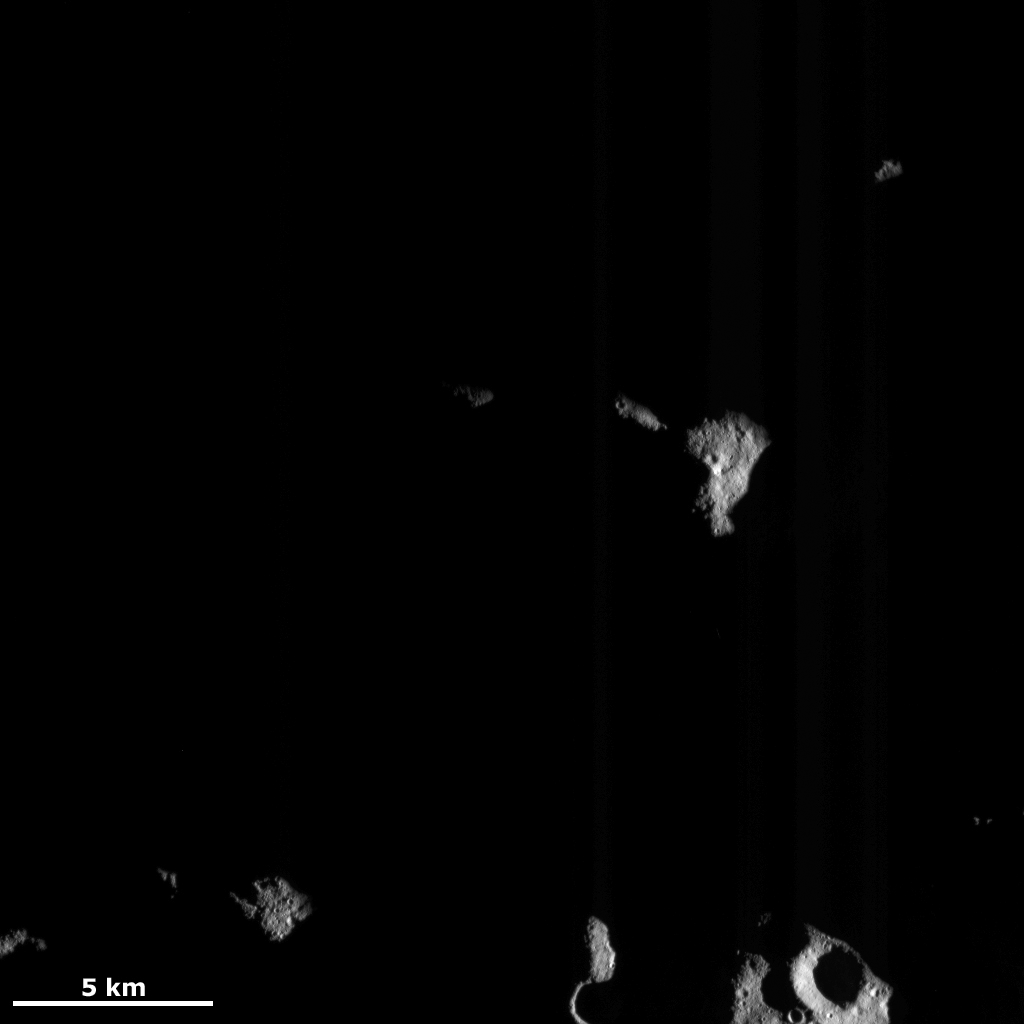

Islands in the Darkness

This Dawn FC (framing camera) image shows a part of Vesta’s northern hemisphere, which is mostly in darkness. Since Dawn’s arrival at Vesta the sun has not illuminated Vesta’s most northerly latitudes. This is because the tilt of Vesta with respect to the sun has not been suitable for illuminating these parts of the asteroid. But, as Vesta progresses from its winter to its spring more of these northerly latitudes are being illuminated. As seen in this image the illumination begins by the low-angled sun revealing a few higher elevation parts of the surface, while the rest of the lower-lying surface is still covered in darkness. More of this area will need to be illuminated for any meaningful interpretations of it to take place.

This image is located in Vesta’s Bellicia quadrangle and the center of the image is 50.6 degrees north latitude, 40.7 degrees east longitude. NASA’s Dawn spacecraft obtained this image with its framing camera on Nov. 19, 2011. This image was taken through the camera’s clear filter. The distance to the surface of Vesta is 275 kilometers (171 miles) and the image has a resolution of about 25 meters (82 feet) per pixel. This image was acquired during the transfer to LAMO (low-altitude mapping orbit) phase of the mission.

The Dawn mission to Vesta and Ceres is managed by NASA’s Jet Propulsion Laboratory, a division of the California Institute of Technology in Pasadena, for NASA’s Science Mission Directorate, Washington D.C. UCLA is responsible for overall Dawn mission science. The Dawn framing cameras have been developed and built under the leadership of the Max Planck Institute for Solar System Research, Katlenburg-Lindau, Germany, with significant contributions by DLR German Aerospace Center, Institute of Planetary Research, Berlin, and in coordination with the Institute of Computer and Communication Network Engineering, Braunschweig. The Framing Camera project is funded by the Max Planck Society, DLR, and NASA/JPL.

Credit: NASA/JPL-Caltech/UCLA/MPS/DLR/IDA